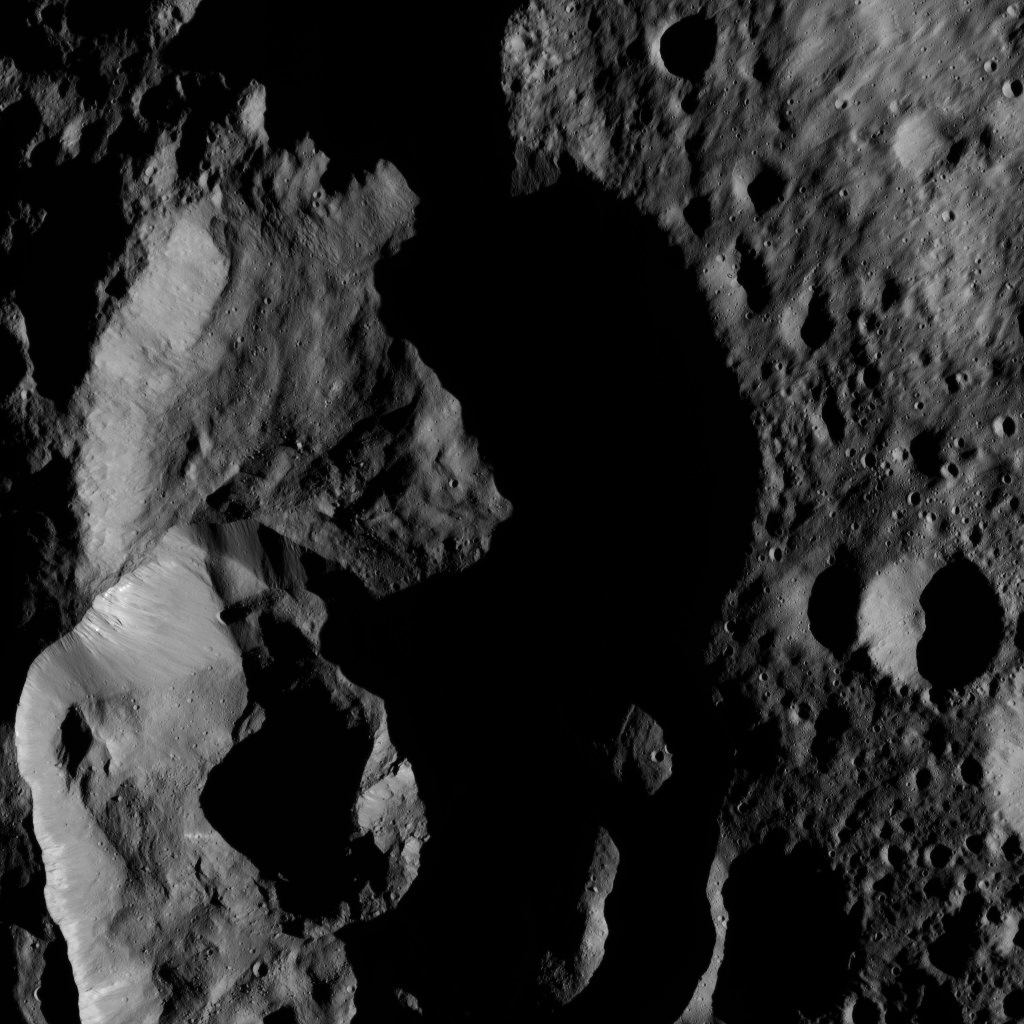

Dawn LAMO Image 155

NASA’s Dawn spacecraft captured this tortured landscape just south of Ghanan Crater on Ceres.

The image is centered at approximately 70 degrees north latitude, 31 degrees east longitude.

Dawn took this image on May 28, 2016, from its low-altitude mapping orbit, at a distance of about 240 miles (385 kilometers) above the surface. The image resolution is 120 feet (35 meters) per pixel.

Dawn’s mission is managed by JPL for NASA’s Science Mission Directorate in Washington. Dawn is a project of the directorate’s Discovery Program, managed by NASA’s Marshall Space Flight Center in Huntsville, Alabama. UCLA is responsible for overall Dawn mission science. Orbital ATK, Inc., in Dulles, Virginia, designed and built the spacecraft. The German Aerospace Center, the Max Planck Institute for Solar System Research, the Italian Space Agency and the Italian National Astrophysical Institute are international partners on the mission team.

Credit: NASA/JPL-Caltech/UCLA/MPS/DLR/IDA